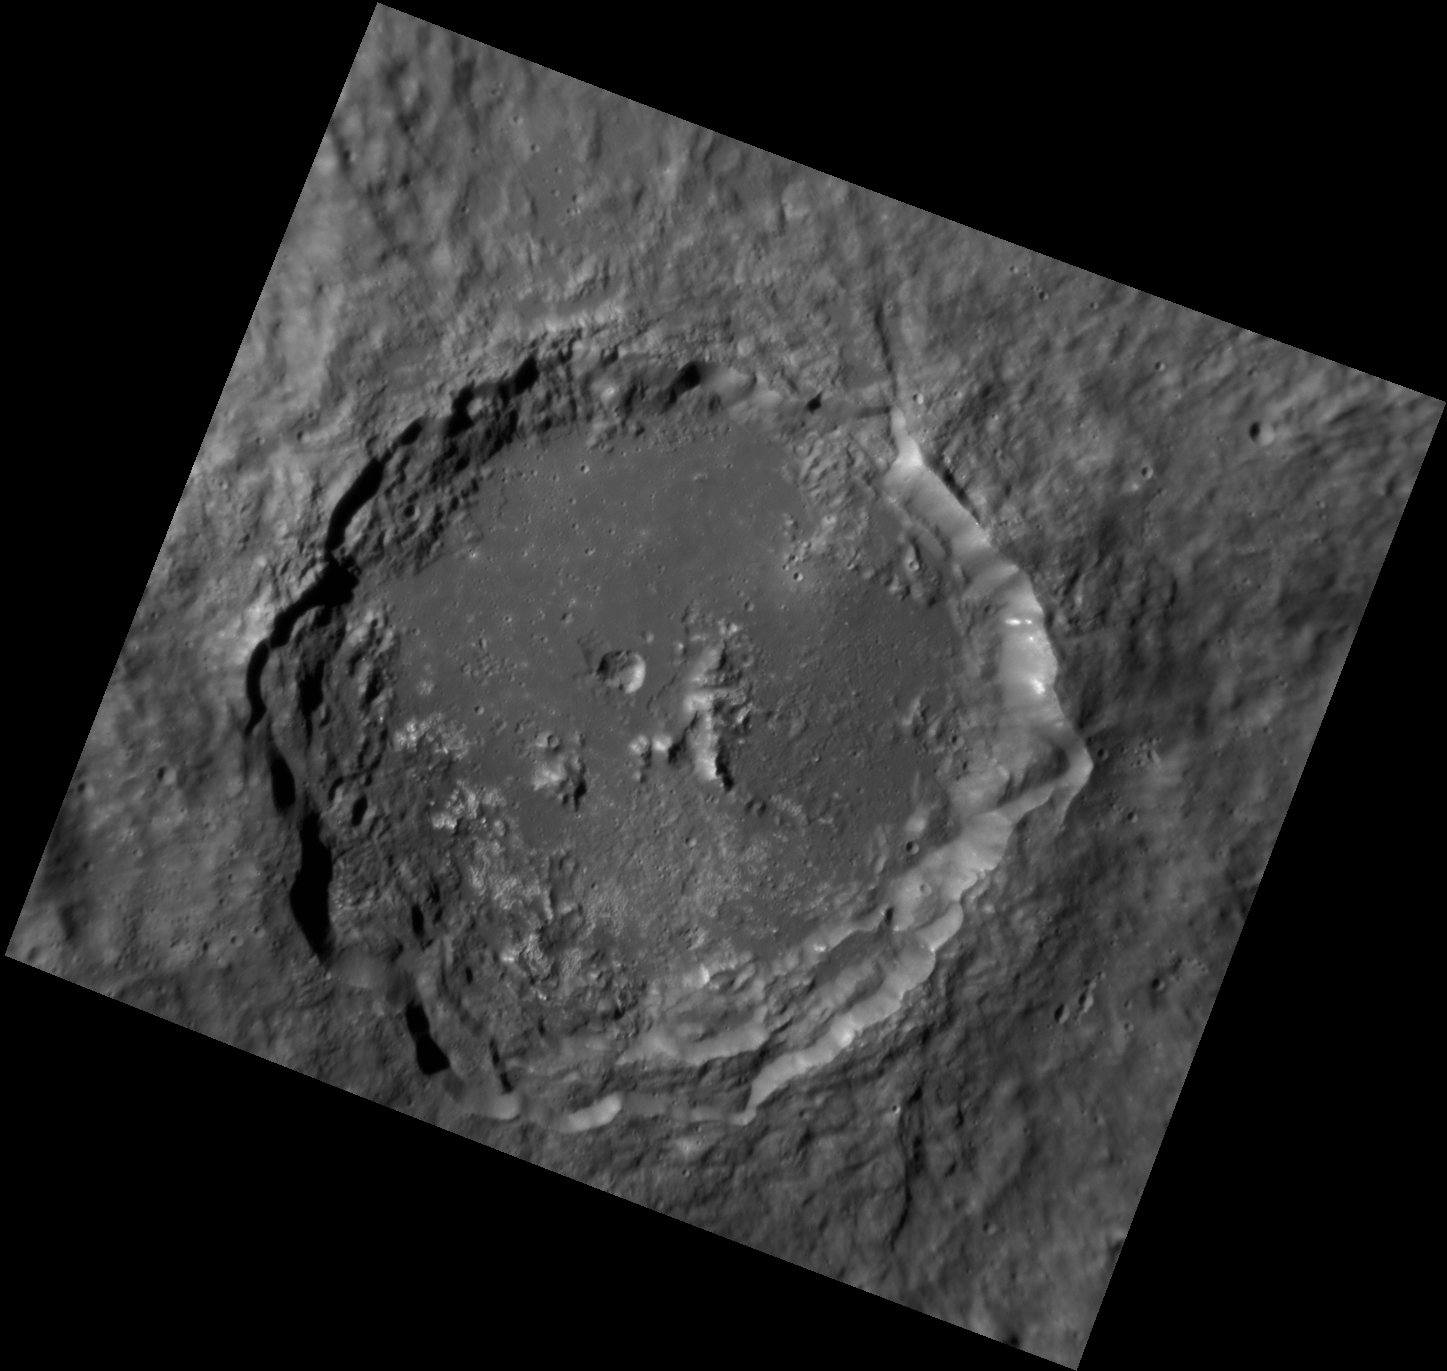

Southern Belle

This image, captured with the Narrow Angle Camera (NAC), displays a beautiful unnamed crater in Mercury’s southern hemisphere. The crater’s well-preserved terraced walls and textured ejecta blanket indicate that the crater is relatively young. On the crater’s southern floor and wall, we can see high-reflectance patches, known as hollows.

This image was acquired as part of the NAC ride-along imaging campaign. When data volume is available and MDIS is not acquiring images for its other campaigns, high-resolution NAC images are obtained of the surface. These images are designed not to interfere with other instrument observations but take full advantage of periods during the mission when extra data volume is available.

Date acquired: August 01, 2012
Image Mission Elapsed Time (MET): 252267618
Image ID: 2305632
Instrument: Narrow Angle Camera (NAC) of the Mercury Dual Imaging System (MDIS)
Center Latitude: -40.77°
Center Longitude: 88.20° E
Resolution: 99 meters/pixel
Scale: This crater is about 76.6 km (47.6 mi) in diameter.
Incidence Angle: 68.0°
Emission Angle: 26.6°
Phase Angle: 41.4°

The MESSENGER spacecraft is the first ever to orbit the planet Mercury, and the spacecraft’s seven scientific instruments and radio science investigation are unraveling the history and evolution of the Solar System’s innermost planet. Visit the Why Mercury? section of this website to learn more about the key science questions that the MESSENGER mission is addressing. During the one-year primary mission, MDIS acquired 88,746 images and extensive other data sets. MESSENGER is now in a year-long extended mission, during which plans call for the acquisition of more than 80,000 additional images to support MESSENGER’s science goals.

These images are from MESSENGER, a NASA Discovery mission to conduct the first orbital study of the innermost planet, Mercury. For information regarding the use of images, see the MESSENGER image use policy.

Credit: NASA/Johns Hopkins University Applied Physics Laboratory/Carnegie Institution of Washington